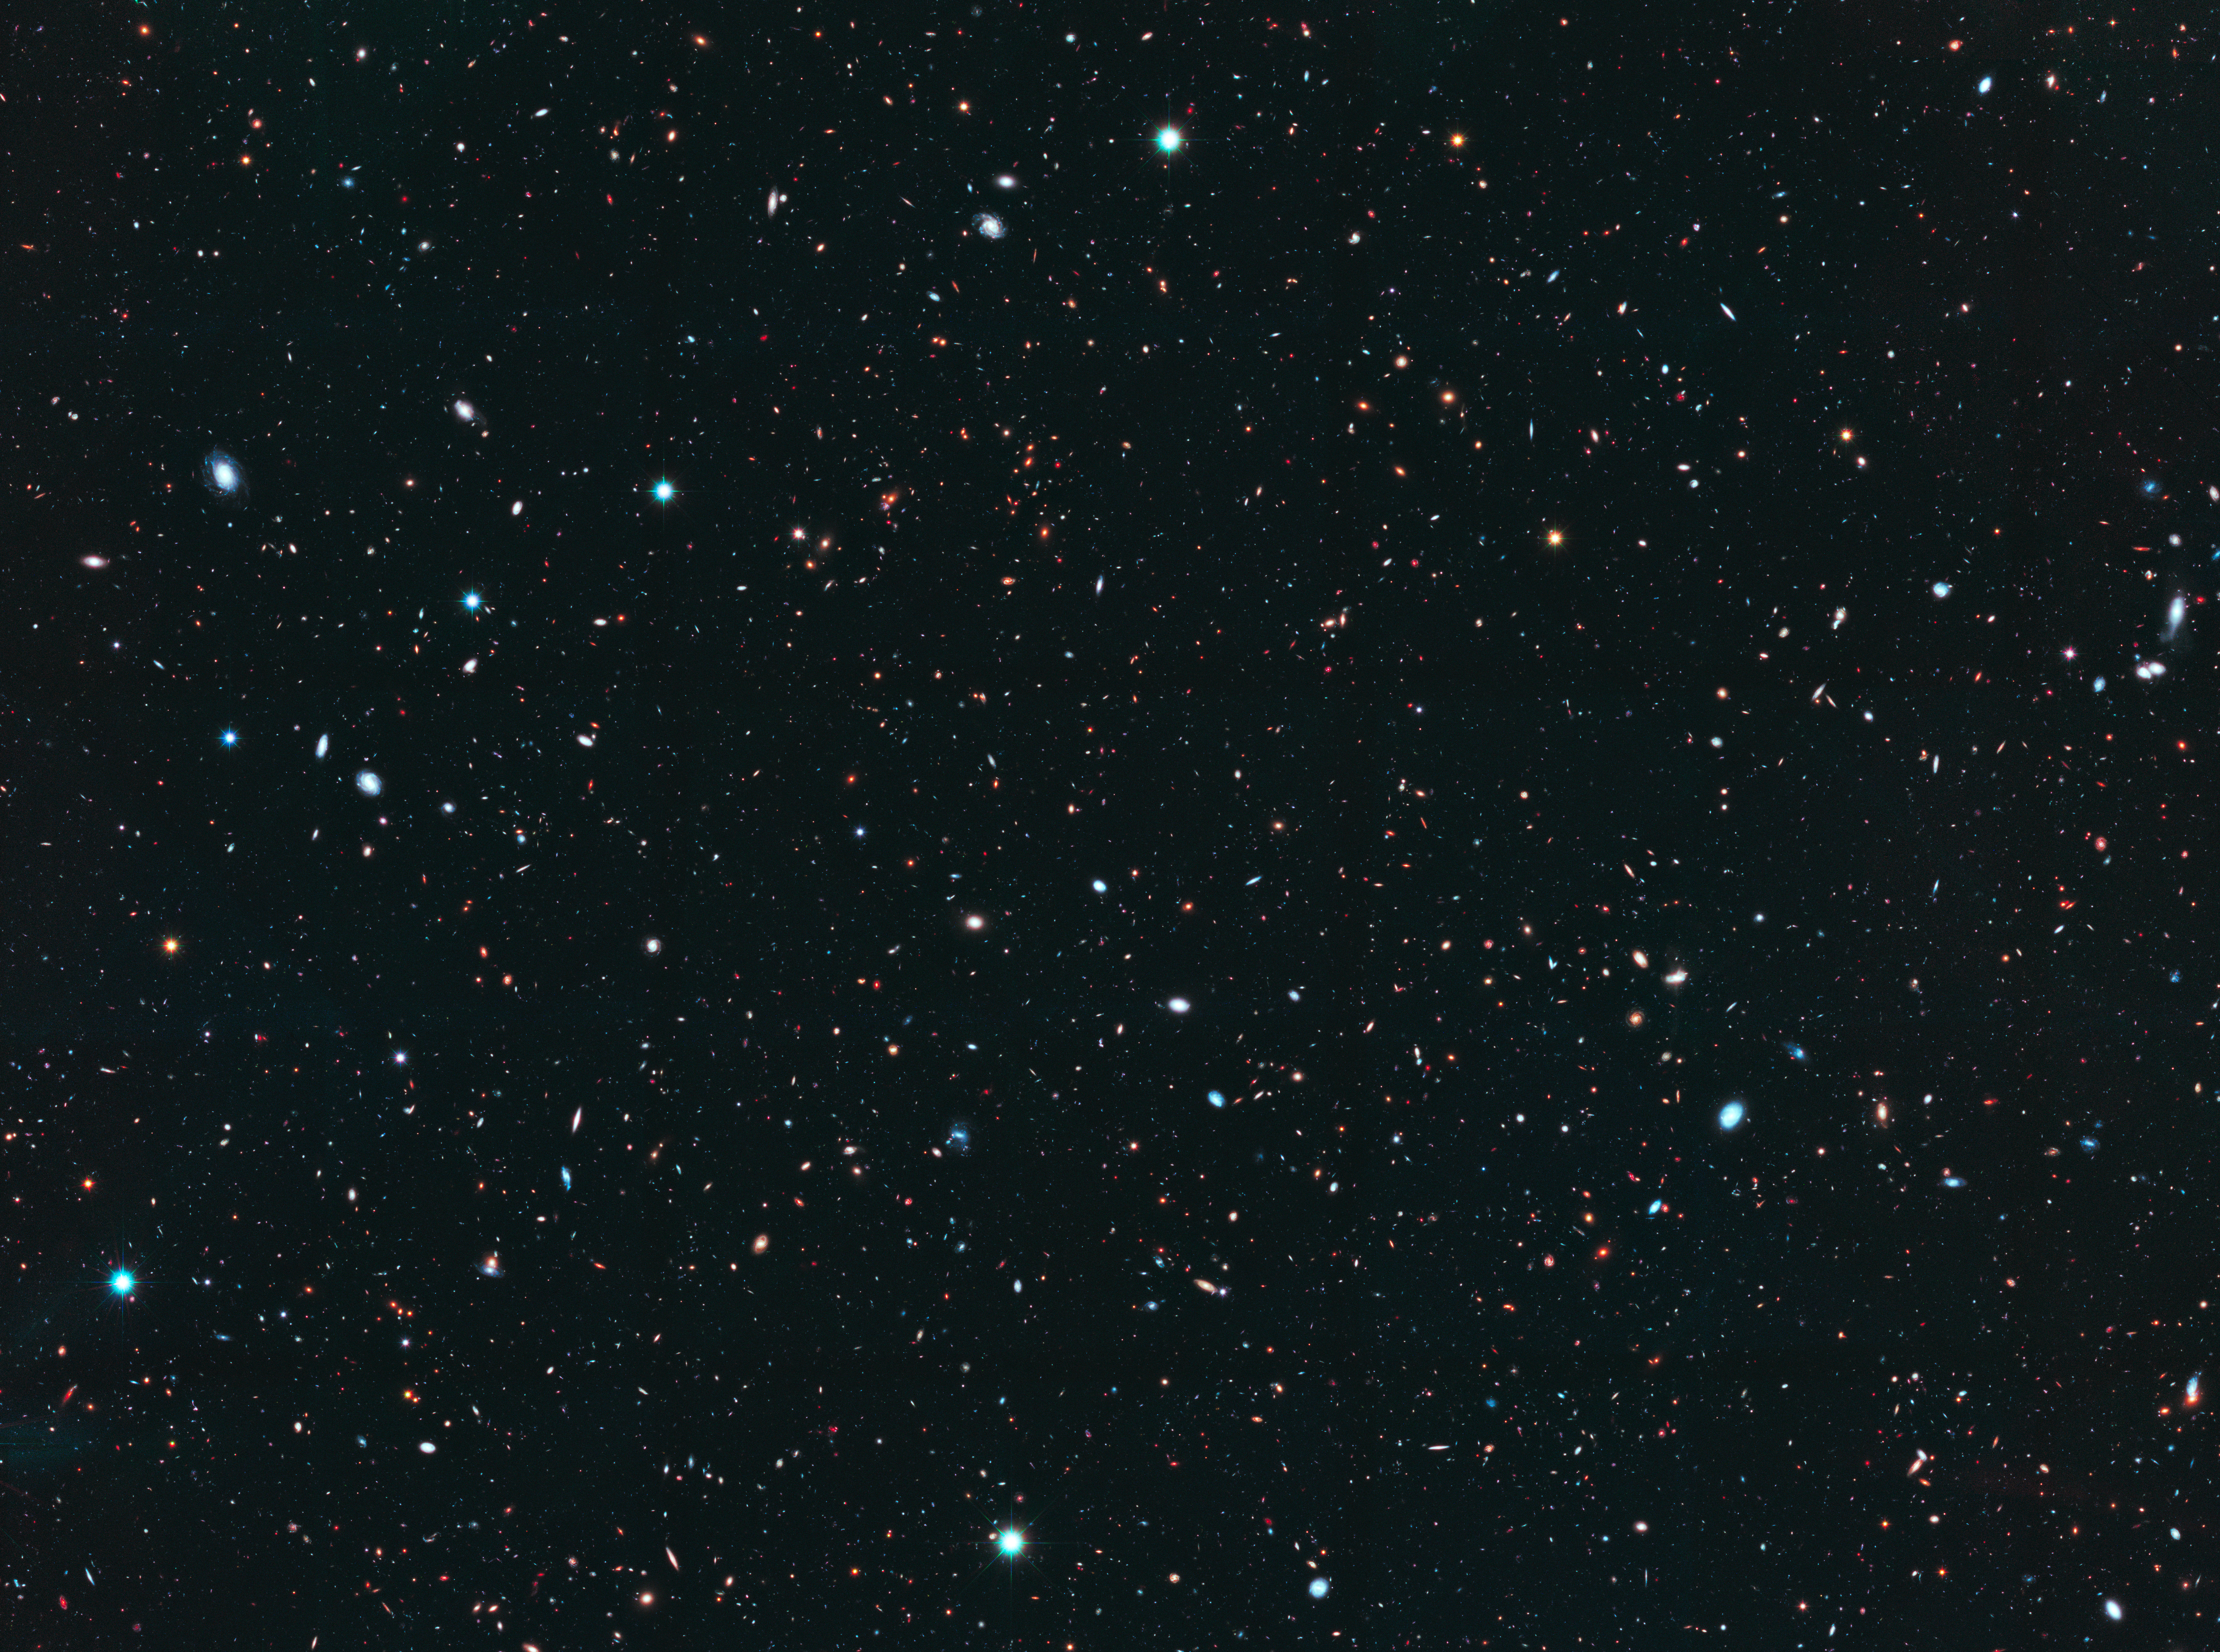

GOODS North Field

Object Name: GOODS North Survey
Instrument: HST/ACS/WFC, and HST/WFC3/IR
Filters: HST/ACS/WFC: F435W (B), F606W (V), F814W (I), and F850LP (z), and HST/WFC3/IR: F105W (Y), F125W (J), and F160W (H)

The main GOODS-N composite includes exposures acquired by the ACS and WFC3 instruments on the Hubble Space Telescope. Several filters were used to sample broad wavelength ranges. The color results from assigning different hues (colors) to each monochromatic (grayscale) image associated with an individual filter. In this case, the assigned colors are: Blue: F435W (B) + F606W (V) Green: F814W (I) + F850LP (z) Red: F125W (J) + F160W (H)

Credit: NASA, ESA, P. Oesch (Yale University), G. Brammer (STScI), P. van Dokkum (Yale University), and G. Illingworth (University of California, Santa Cruz)